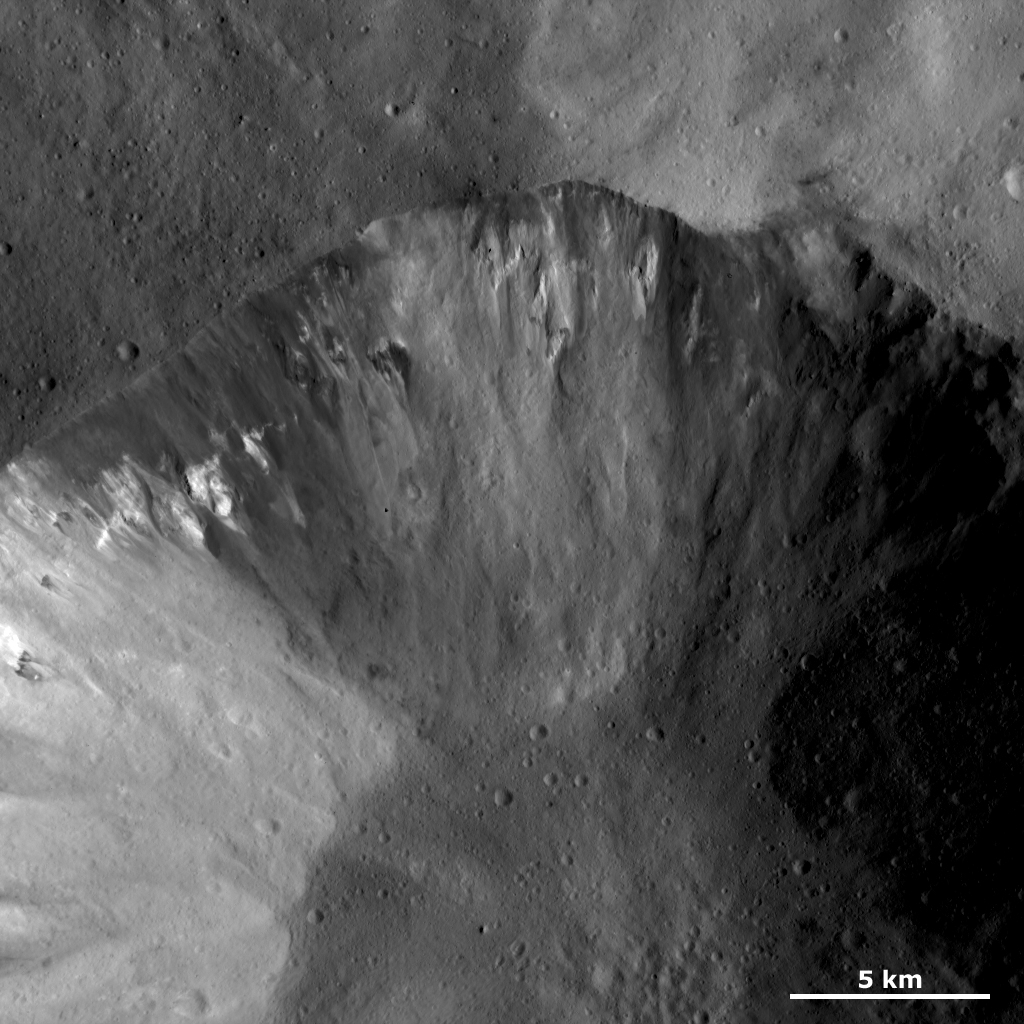

Dark and Bright Material in a Crater Wall

This Dawn framing camera (FC) image of Vesta shows part of a large crater that has an irregularly shaped, fresh rim. This crater is also distinctive because it has many outcrops of dark and bright material originating from its rim and from the interior slope of the crater. This bright and dark material then slumps down towards the center of the crater along the crater walls. These slumps of dark and bright material extend for up to 4 kilometers (2.5 miles). The interior sides of this crater are dominated by the dark and bright material and have a mottled appearance. In contrast, the floor of this crater is more uniform in brightness and looks much less mottled.

This image is located in Vesta’s Numisia quadrangle, a few degrees south of the vestan equator. NASA’s Dawn spacecraft obtained this image with its framing camera on Jan. 24, 2012. This image was taken through the camera’s clear filter. The distance to the surface of Vesta is 272 kilometers (169 miles) and the image has a resolution of about 25 meters (82 feet) per pixel. This image was acquired during the LAMO (low-altitude mapping orbit) phase of the mission.

The Dawn mission to Vesta and Ceres is managed by NASA’s Jet Propulsion Laboratory, a division of the California Institute of Technology in Pasadena, for NASA’s Science Mission Directorate, Washington D.C. UCLA is responsible for overall Dawn mission science. The Dawn framing cameras have been developed and built under the leadership of the Max Planck Institute for Solar System Research, Katlenburg-Lindau, Germany, with significant contributions by DLR German Aerospace Center, Institute of Planetary Research, Berlin, and in coordination with the Institute of Computer and Communication Network Engineering, Braunschweig. The Framing Camera project is funded by the Max Planck Society, DLR, and NASA/JPL.

Credit: NASA/JPL-Caltech/UCLA/MPS/DLR/IDA